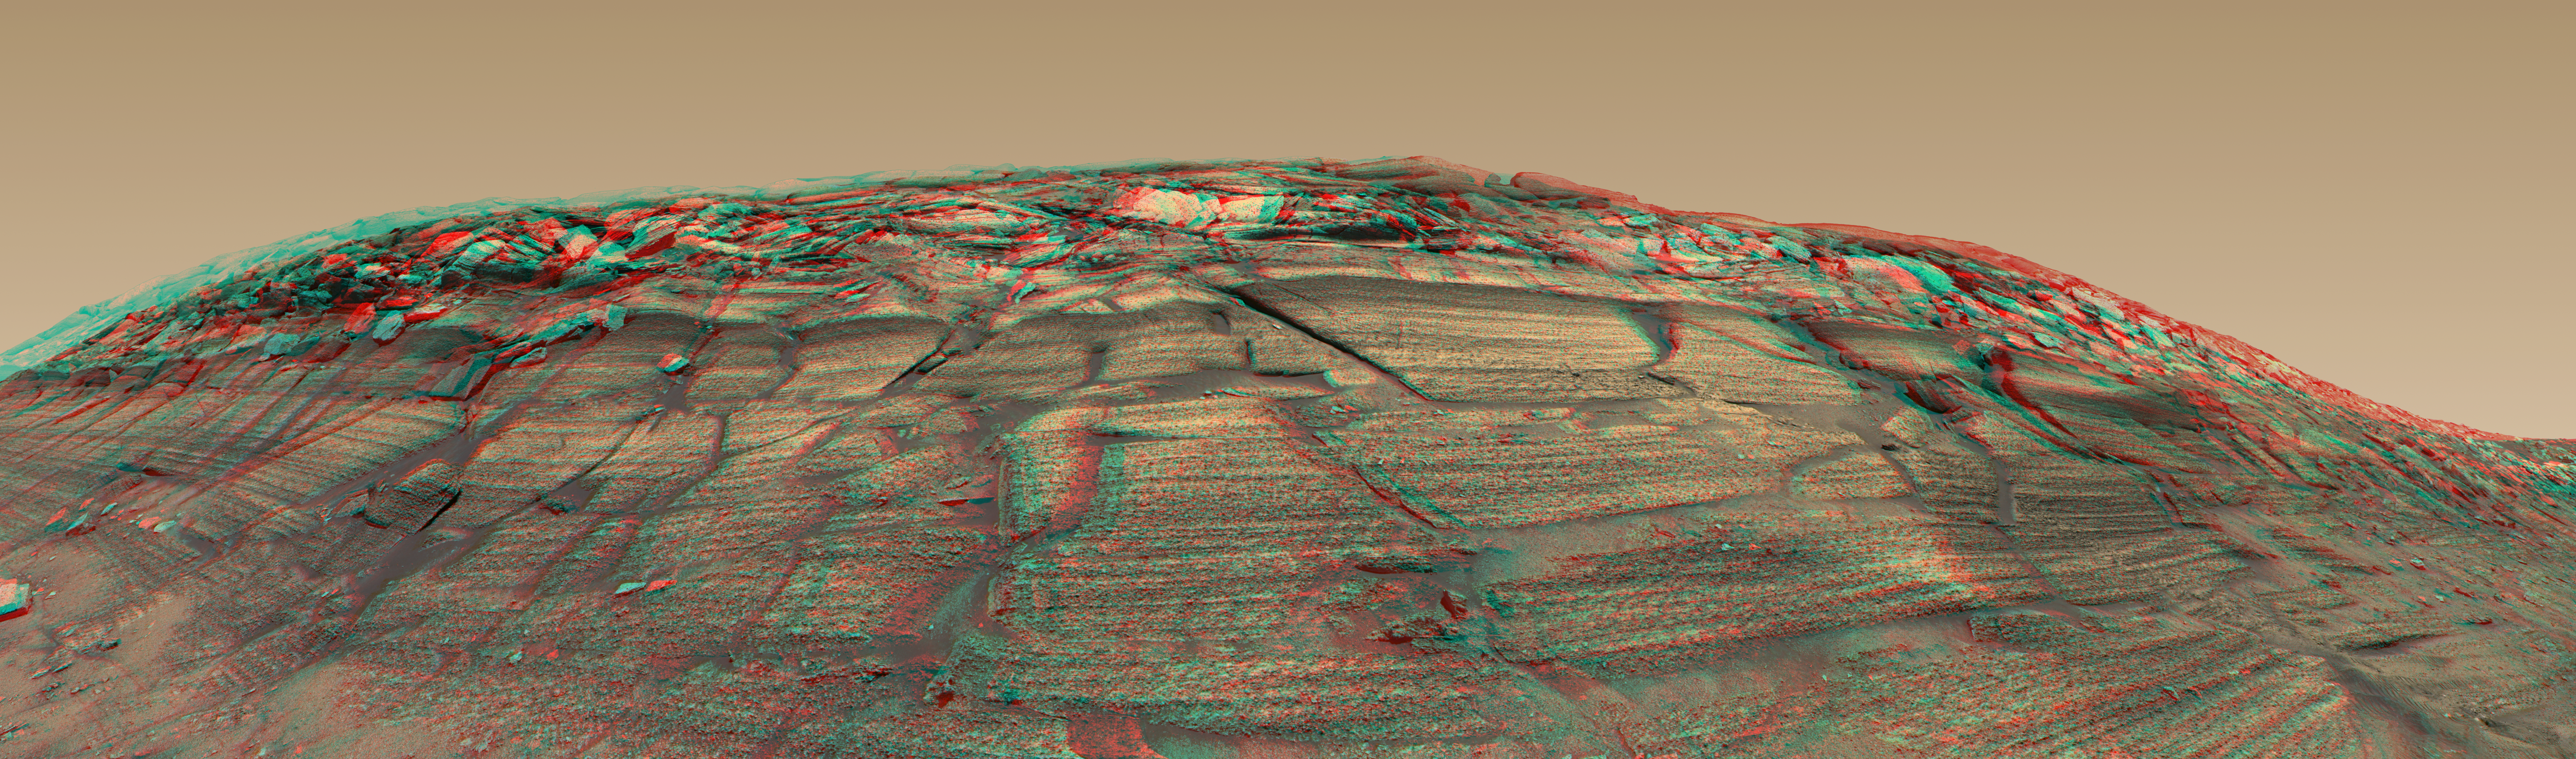

‘Burns Cliff’ in Color Stereo

The panoramic camera on NASA’s Mars Exploration Rover Opportunity captured a sweeping image of “Burns Cliff” after driving right to the base of this southeastern portion of the inner wall of “Endurance Crater” in November 2004. This view is a color stereo anaglyph, offering a three-dimensionsal quality when seen properly through red/blue glasses. It incorporates imagery released previously (see PIA07110). The image combines frames taken between the rover’s 287th and 294th Martian days (Nov. 13 to 20, 2004). It spans about 180 degrees from side to side. Because of this wide-angle view, the cliff walls appear to bulge out toward the camera. In reality the walls form a gently curving, continuous surface.

Credit: NASA/JPL/Cornell